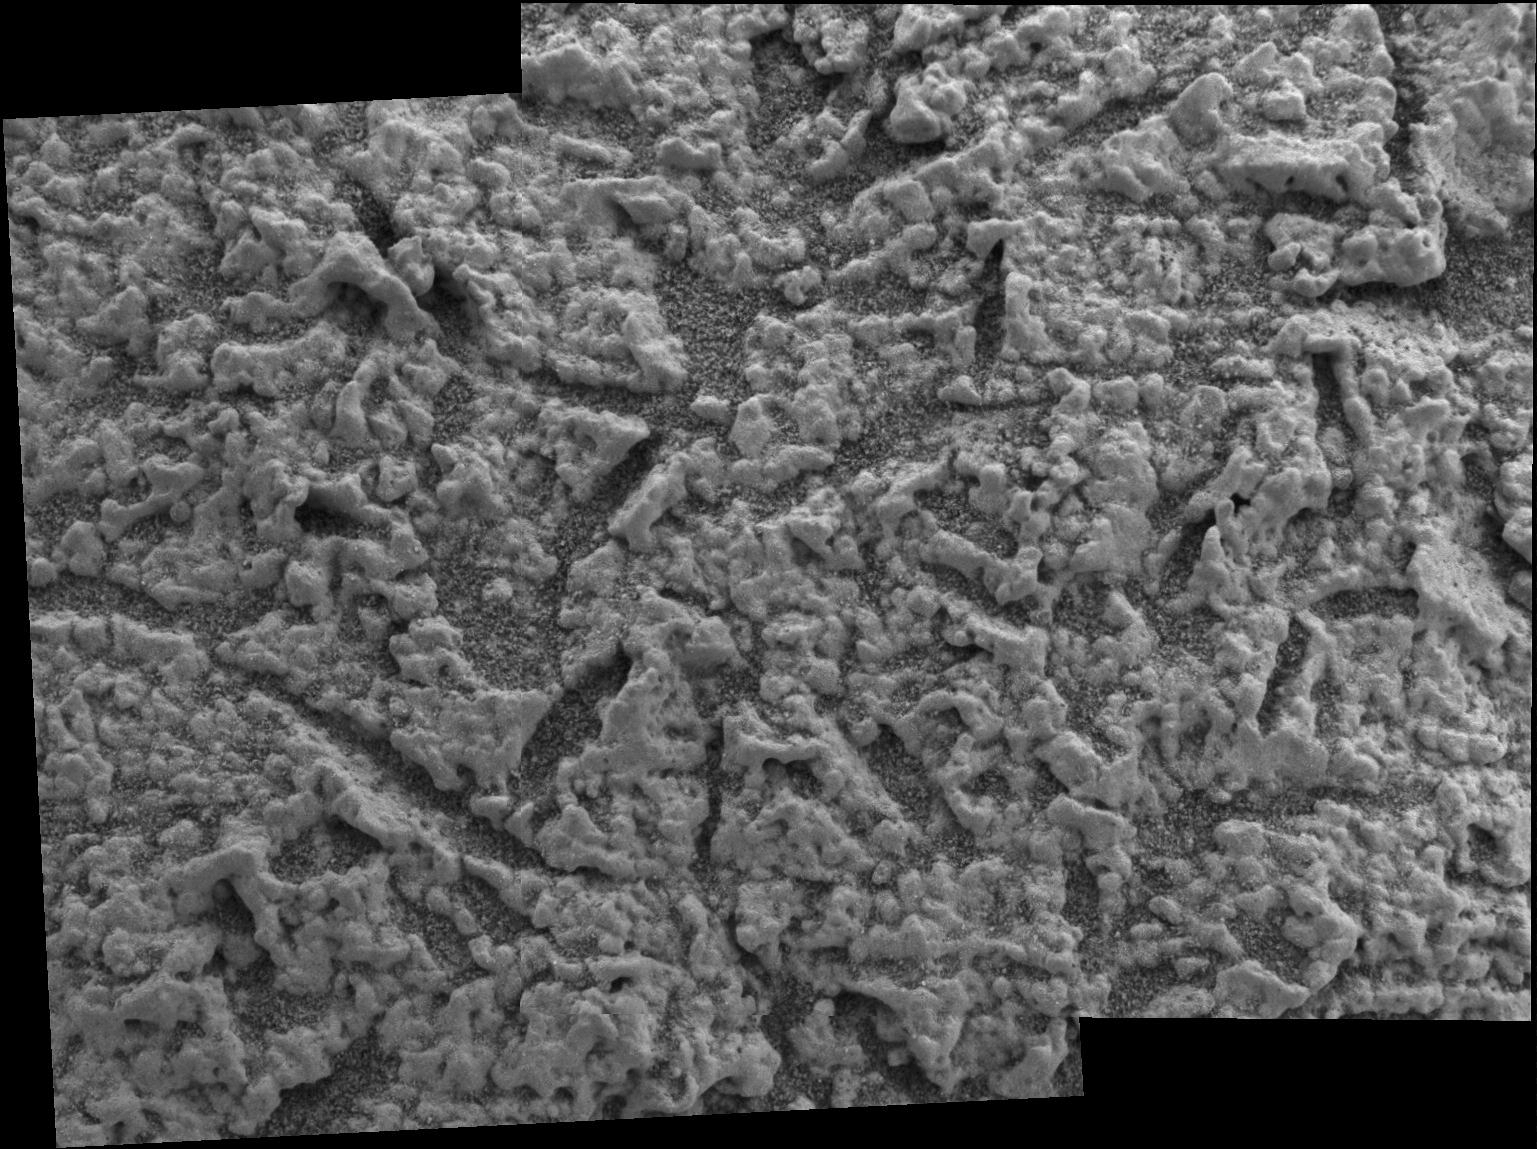

Vugs Provide Clues to Martian Past

This image, taken by the microscopic imager on the Mars Exploration Rover Opportunity, illustrates the shapes of the vugs, or small cavities, located on the region dubbed “El Capitan.” The region is part of the rock outcrop at Meridiani Planum, Mars, which the rover is currently examining.

The image provides insight into the nature of the rock matrix — the rock material surrounding the vugs. Several vugs have disk-like shapes with wide midpoints and tapered ends. This feature is consistent with sulfate minerals that crystallize within a rock matrix, either pushing the matrix grains aside or replacing them. These crystals are then either dissolved in water or eroded by wind activity to produce vugs.

The rock matrix here exhibits a granular texture, delicately enhanced through wind abrasion. The primary sediment particles making up this granular layer are relatively uniform in size, ranging up to 1 millimeter (.04 inches). Note that some of these grains are well rounded, which could result from transport of rock fragments in air or water, or precipitation of mineral grains in water.

Credit: NASA/JPL/Cornell/US Geological Survey